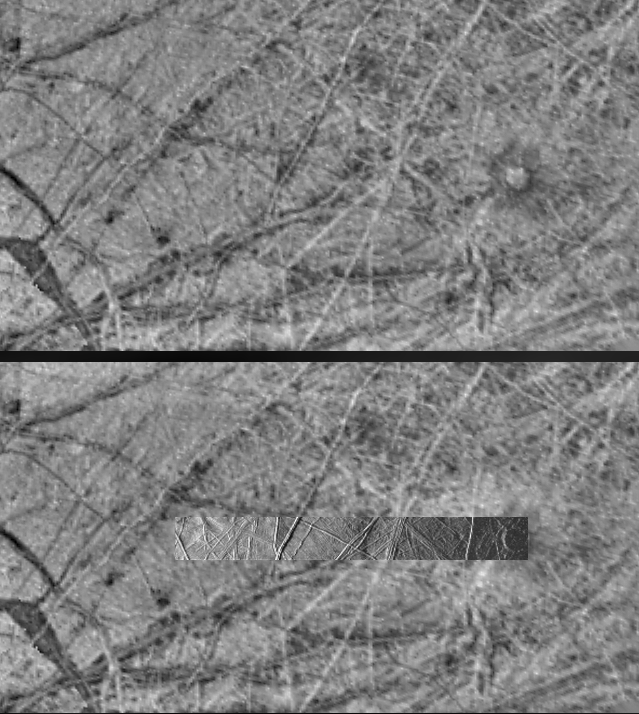

Terrain on Europa under Changing Lighting Conditions

These images obtained by the Solid State Imaging (CCD) system aboard NASA’s Galileo spacecraft show the same region of Europa under different lighting conditions. The upper image was obtained on June 28th, 1996 during Galileo’s first orbit around Jupiter under “high-sun” conditions — the equivalent of taking a picture from a high altitude at noon (with the sun directly overhead). Note that albedo (light/dark) features are emphasized. Compare this to the lower image containing a higher-resolution inset. This (inset) image was taken on November 6th, 1996 during the spacecraft’s third orbit under “low-sun” illumination — the equivalent of taking a picture from a high altitude at sunrise or sunset. Note that in this image the albedo features are not readily apparent. Instead, the topography of the terrain is emphasized. Planetary geologists use information from images acquired under a variety of lighting conditions to identify different types of structures and interpret how they formed. Note that the bright linear features in the upper image are seen to be ridges in the lower image. The circular feature on the right side of both images, Cilix, is approximately 25 kilometers (15 miles) across.

The area seen in the upper image is 312 kilometers (187 miles) by 570 kilometers (342 miles) across; the area covered by the inset is 36 kilometers (22 miles) by 315 kilometers (190 miles) across. Both of these images are centered near 2 South latitude, 185 West longitude. North is to the top of the frames.

The Jet Propulsion Laboratory, Pasadena, CA manages the mission for NASA’s Office of Space Science, Washington, DC.

Credit: NASA/JPL/ASU